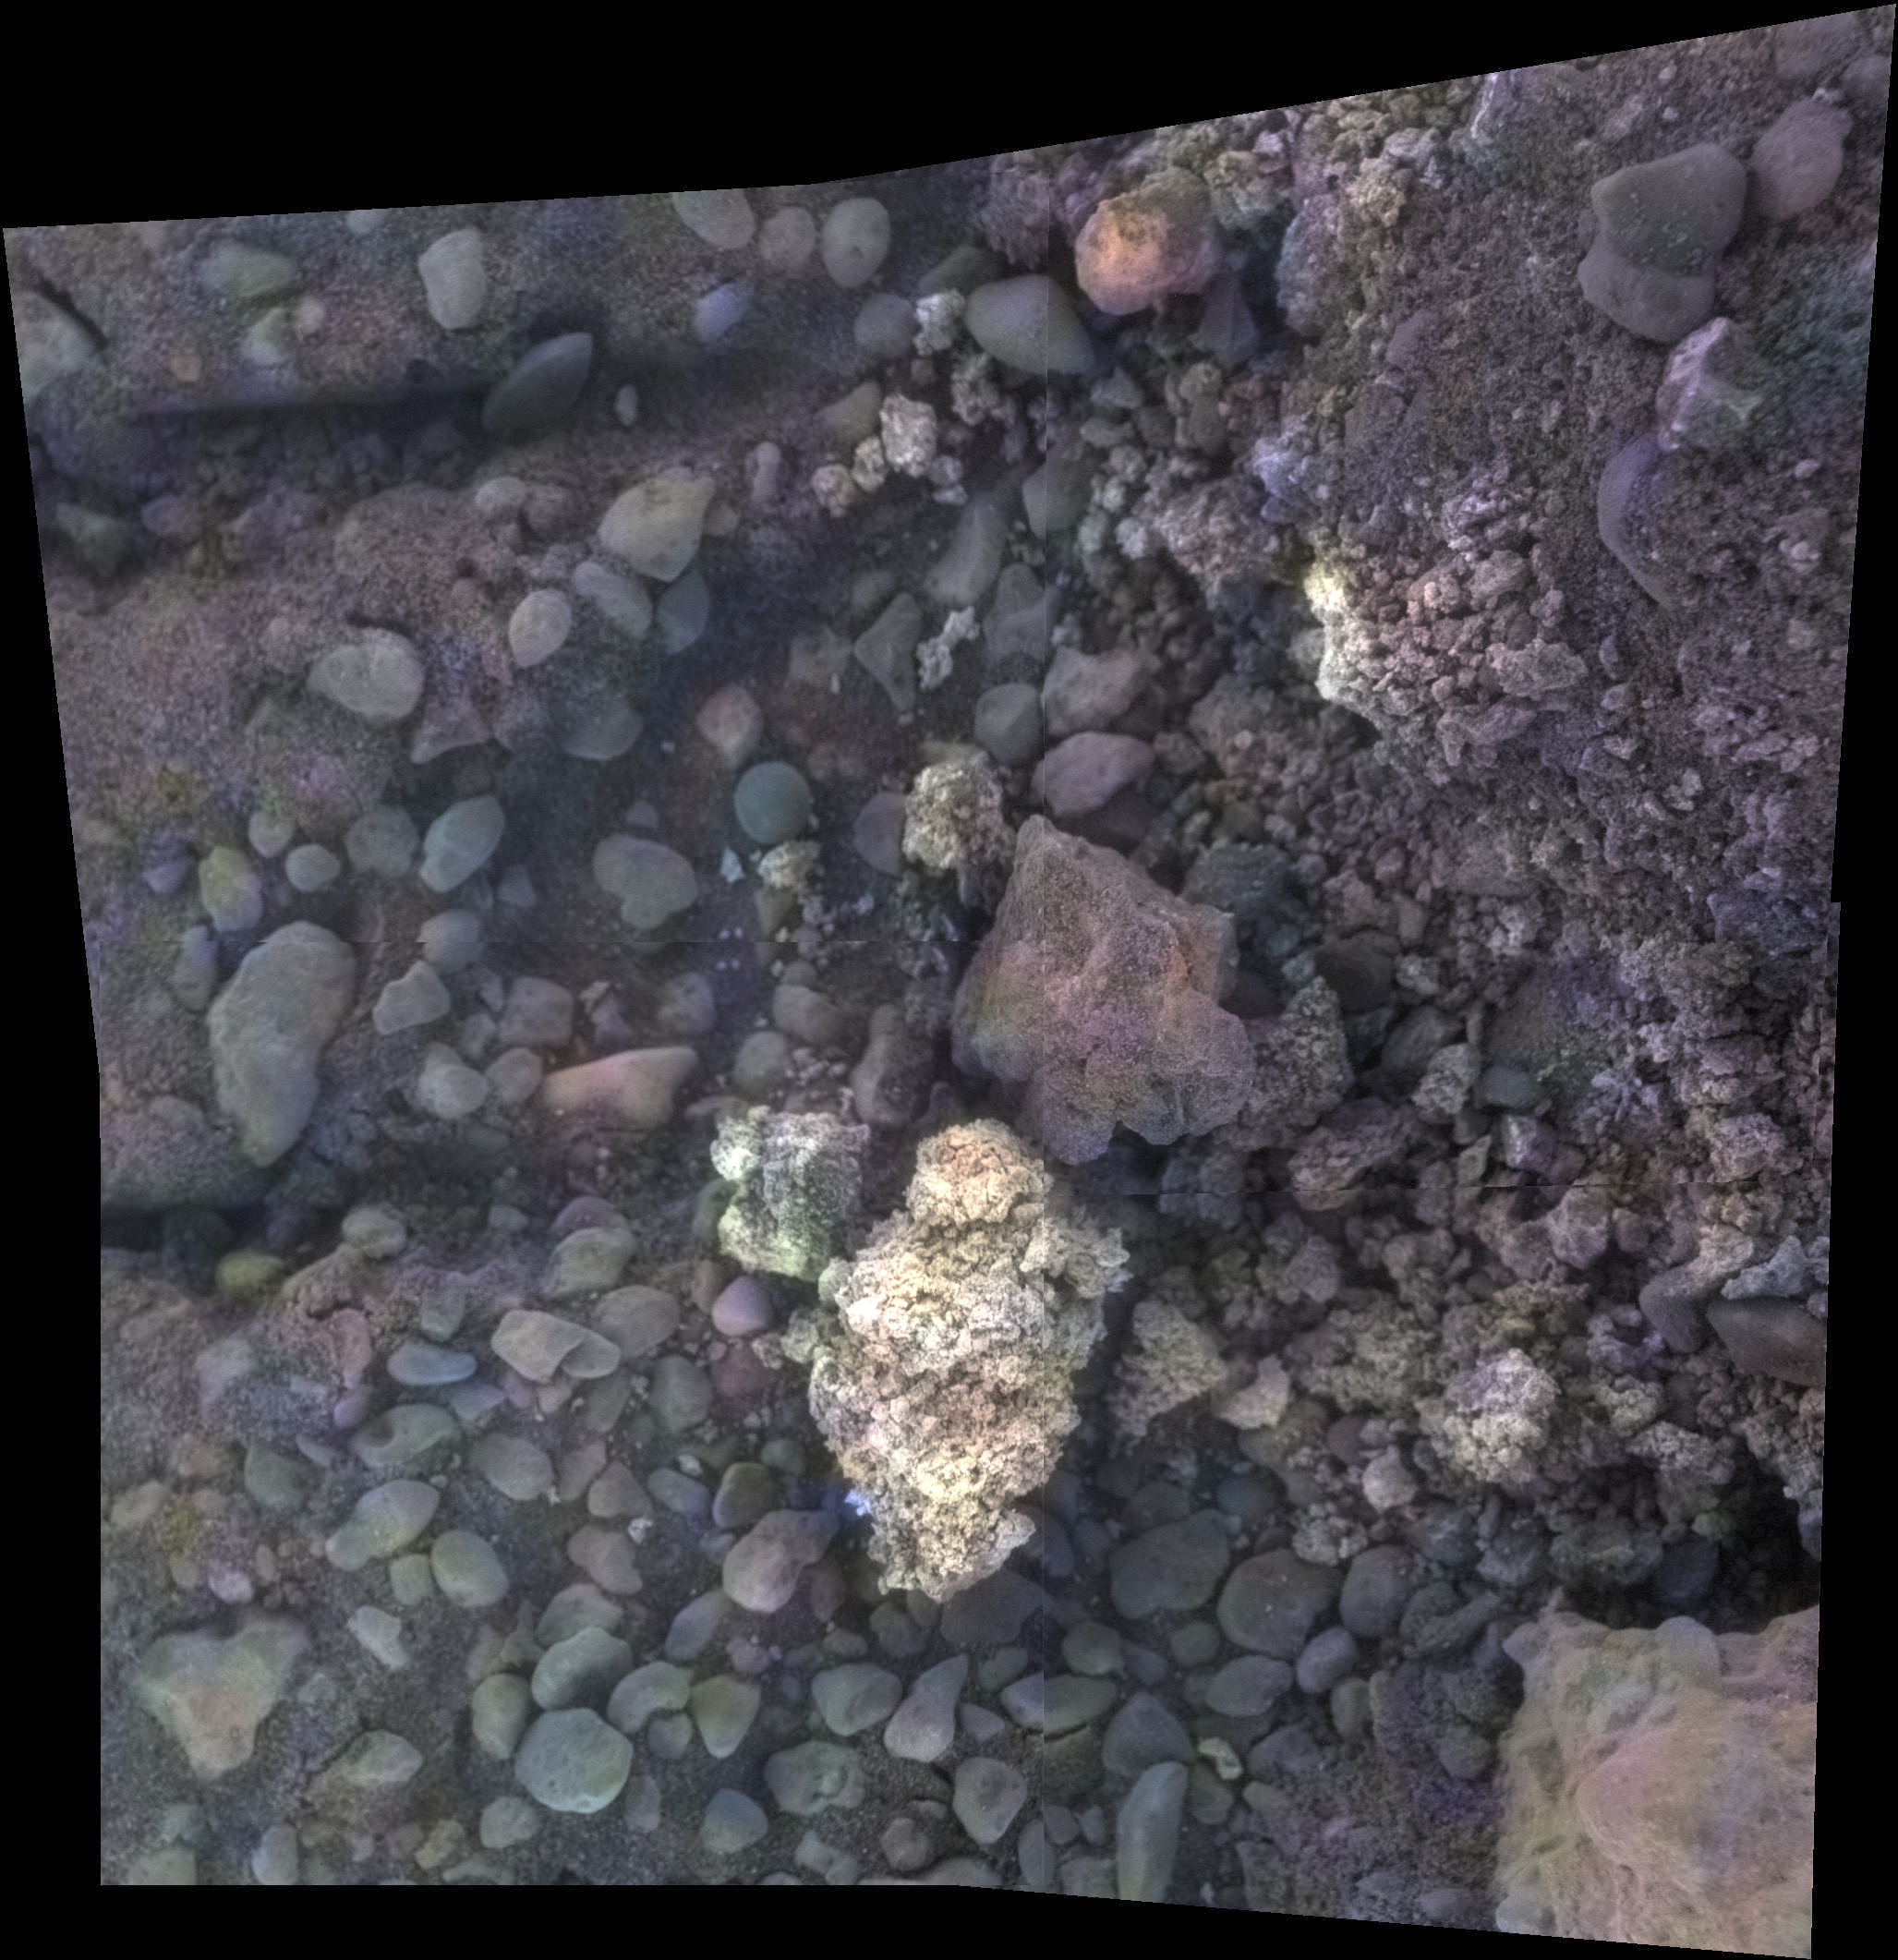

Opportunity View of ‘Private Joseph Field’ on Mars

Figure 1

This image of a target called “Private Joseph Field” combines four images from the microscopic imager on the robotic arm of NASA’s Mars Exploration Rover Opportunity, with enhanced color information added from the rover’s panoramic camera.

This target is within the “Marathon Valley” area of the western rim of Endeavour Crater. The component images were taken on May 29, 2016, during the 4,389th Martian day, or sol, of Opportunity’s work on Mars. The mosaic shows an area spanning about 2 inches (5 centimeters).

Geochemical data indicate the presence of magnesium and iron sulfates at this location, most likely corresponding to the white pebble visible near the center of the image. These sulfates may have formed by the interaction of acidic fluids with the rocks along the rim of Endeavour crater.

JPL manages the Mars Exploration Rover Project for NASA’s Science Mission Directorate in Washington.

Credit: NASA/JPL-Caltech/Cornell/USGS/ASU